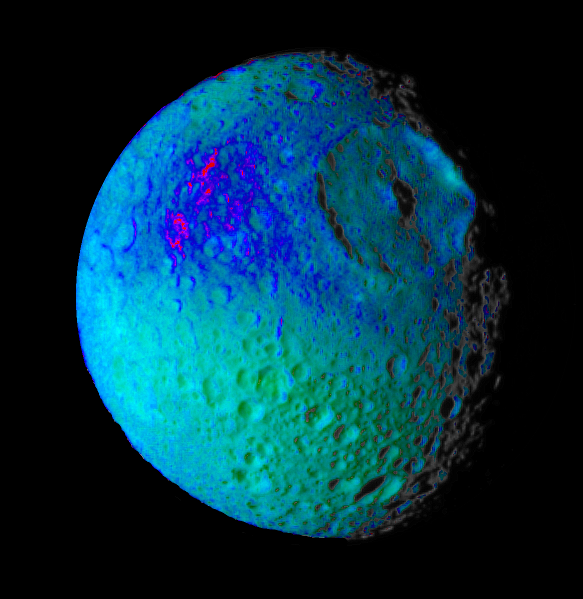

Mimas Showing False Colors #2

This false color image of Saturn’s moon Mimas reveals variation in either the composition or texture across its surface.

During its approach to Mimas on Aug. 2, 2005, the Cassini spacecraft narrow-angle camera obtained multi-spectral views of the moon from a range of 228,000 kilometers (142,500 miles).

This image is a color composite of narrow-angle ultraviolet, green, infrared and clear filter images, which have been specially processed to accentuate subtle changes in the spectral properties of Mimas’ surface materials. To create this view, three color images (ultraviolet, green and infrared) were combined with a single black and white picture that isolates and maps regional color differences to create the final product.

Shades of blue and violet in the image at the right are used to identify surface materials that are bluer in color and have a weaker infrared brightness than average Mimas materials, which are represented by green.

Herschel crater, a 140-kilometer-wide (88-mile) impact feature with a prominent central peak, is visible in the upper right of the image. The unusual bluer materials are seen to broadly surround Herschel crater. However, the bluer material is not uniformly distributed in and around the crater. Instead, it appears to be concentrated on the outside of the crater and more to the west than to the north or south. The origin of the color differences is not yet understood. It may represent ejecta material that was excavated from inside Mimas when the Herschel impact occurred. The bluer color of these materials may be caused by subtle differences in the surface composition or the sizes of grains making up the icy soil.

This image was obtained when the Cassini spacecraft was above 25 degrees south, 134 degrees west latitude and longitude. The Sun-Mimas-spacecraft angle was 45 degrees and north is at the top.

The Cassini-Huygens mission is a cooperative project of NASA, the European Space Agency and the Italian Space Agency. The Jet Propulsion Laboratory, a division of the California Institute of Technology in Pasadena, manages the mission for NASA’s Science Mission Directorate, Washington, D.C. The Cassini orbiter and its two onboard cameras were designed, developed and assembled at JPL. The imaging operations center is based at the Space Science Institute in Boulder, Colo.

Credit: NASA/JPL/Space Science Institute